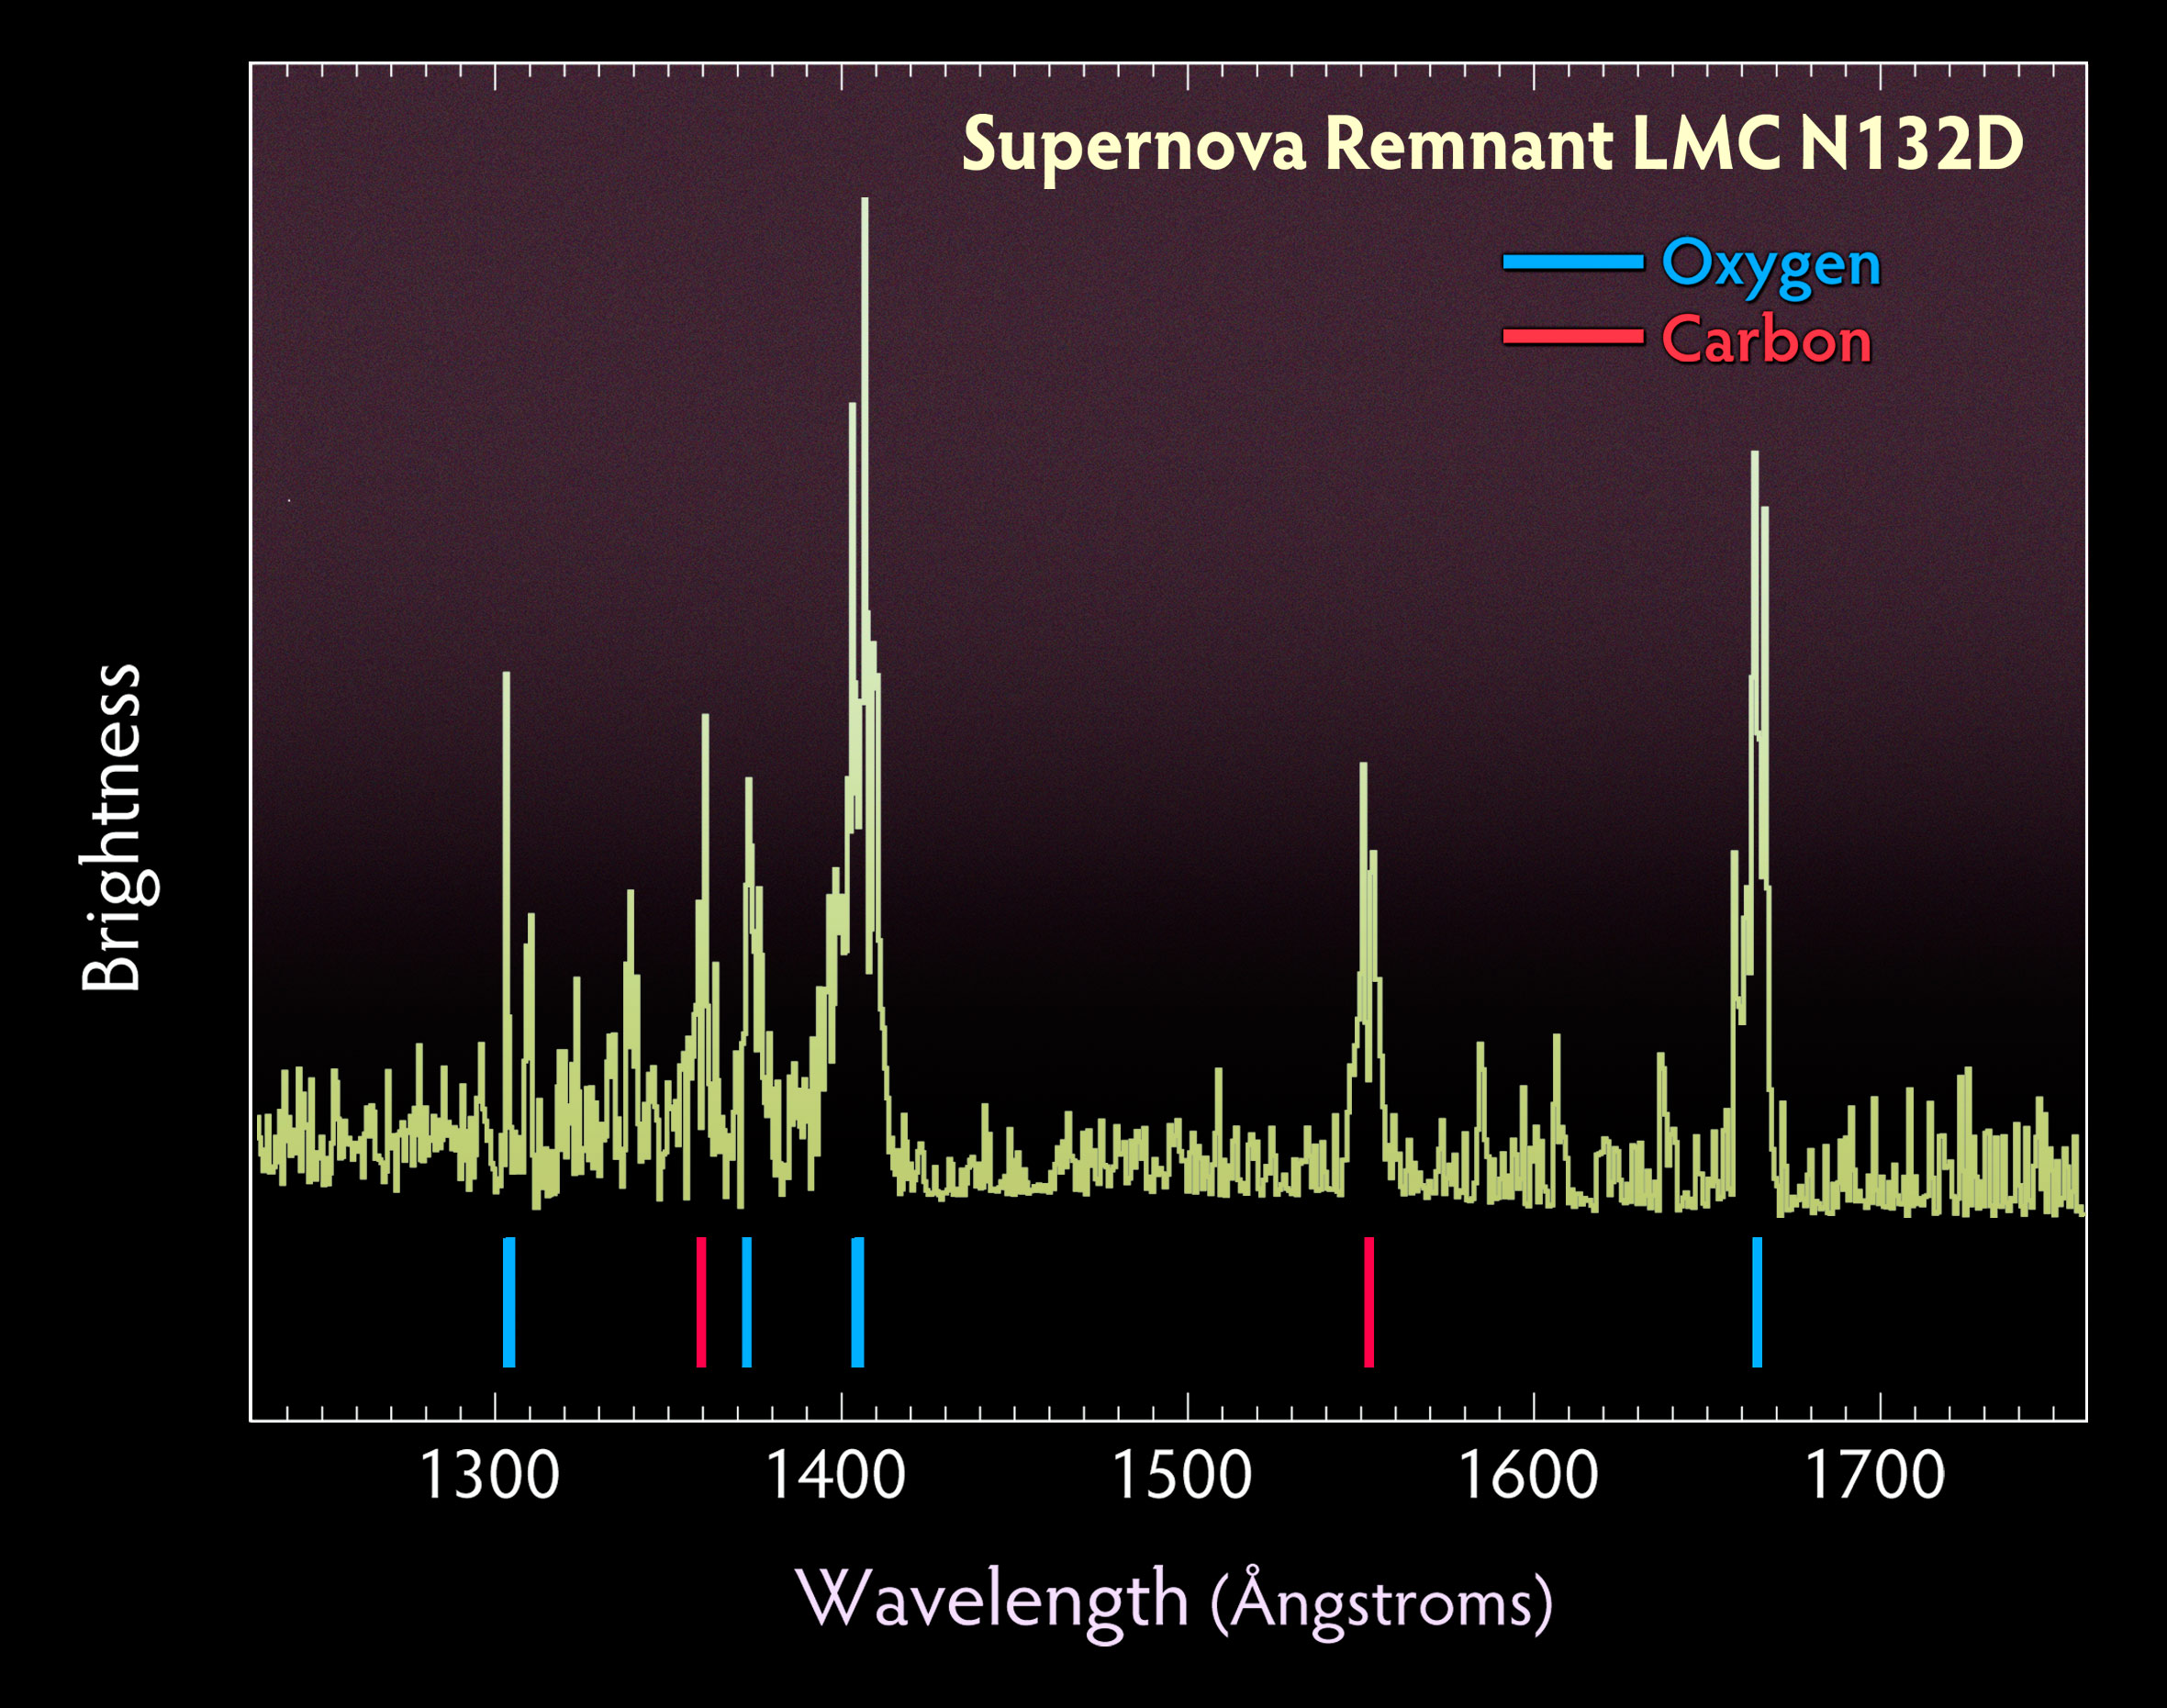

COS Spectrum of Supernova Remnant LMC N132D

Spectrum of the supernova remnant LMC N132D taken with Hubble's Cosmic Origins Spectrograph.

Credit: NASA, ESA, and the Hubble SM4 ERO Team